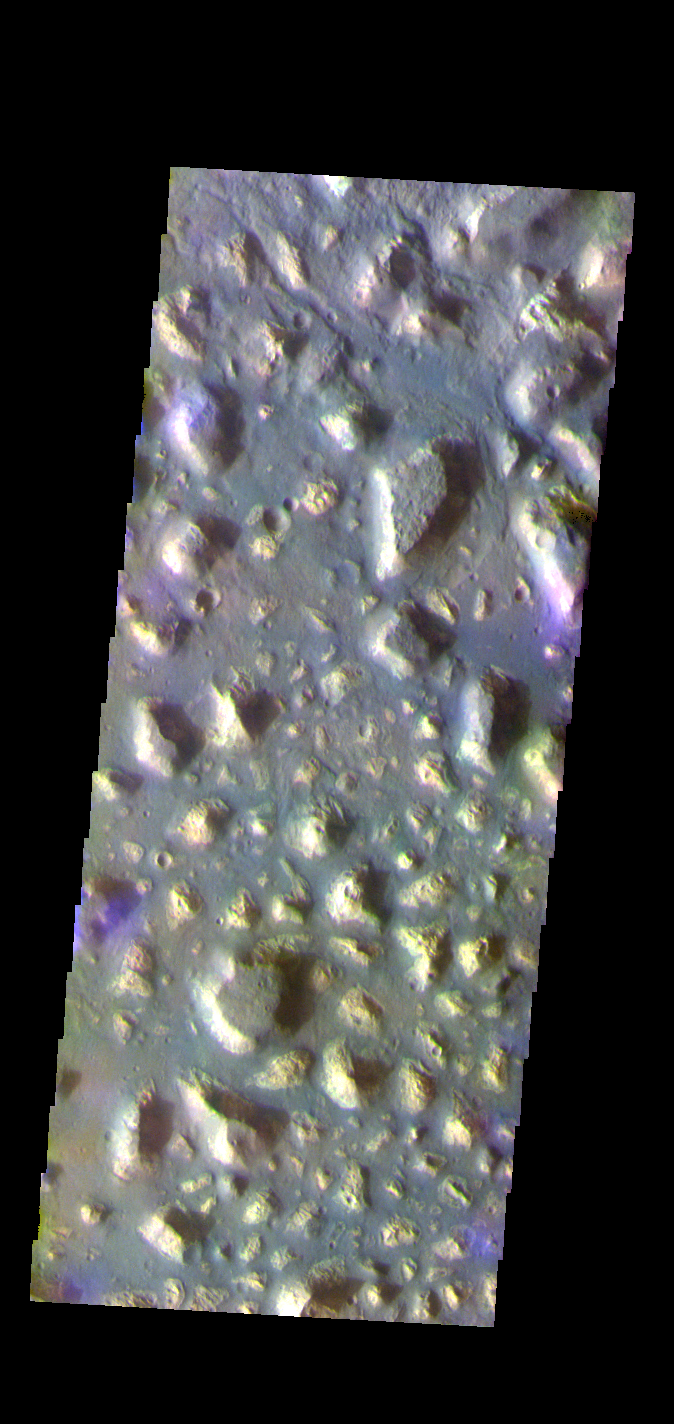

Ariadnes Colles – False Color

The THEMIS VIS camera contains 5 filters. The data from different filters can be combined in multiple ways to create a false color image. These false color images may reveal subtle variations of the surface not easily identified in a single band image. Today’s false color image shows part of Ariadnes Colles. The term colles means hills or knobs. The hills appear brighter than the surrounding lowlands, likely due to relatively less dust cover. Ariadnes Colles is located in Terra Cimmeria.

Credit: NASA/JPL-Caltech/ASU